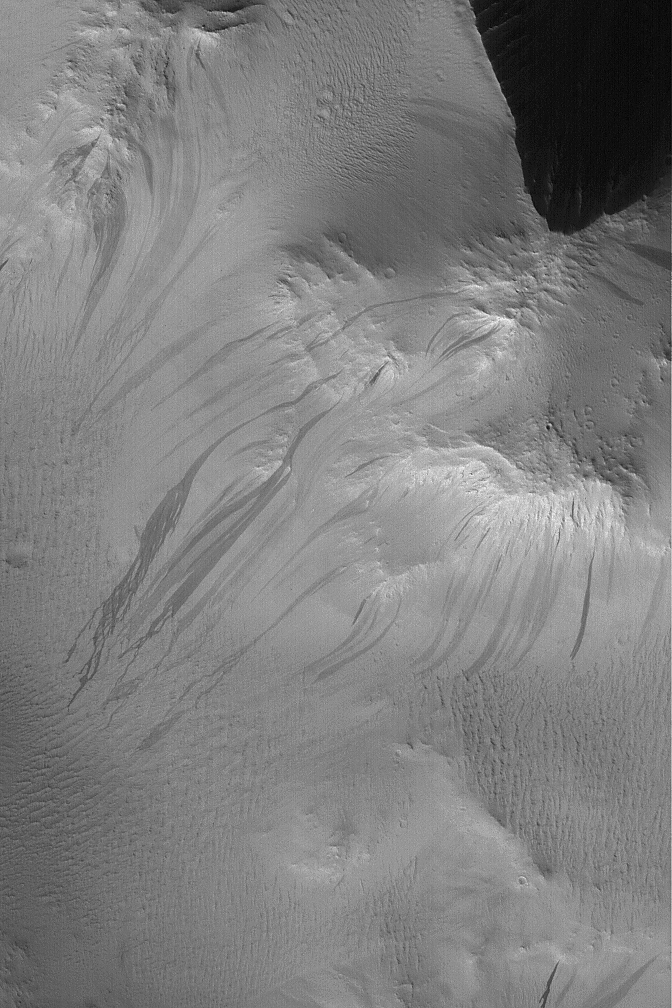

Lycus Sulci Slope Streaks

21 May 2004
This Mars Global Surveyor (MGS) Mars Orbiter Camera (MOC) image shows dark slope streaks coming off of rugged hills in the Lycus Sulci region, north of the Olympus Mons volcano. These slopes are mantled with fine, bright dust. From time to time, the dust will avalanche down a slope, forming a slope streak. The behavior of this dry, granular material can be somewhat fluid-like. New slope streaks can form at any time and, for an area the size of that shown here, may form at a rate of one per Mars year (687 Earth days). Naturally, some scientists have suggested that water plays a role in forming these streaks, but, in general, Mars is drier than the driest deserts on Earth and these streaks are contemporary features that occur in the dustiest regions of the planet. The image is located near 29.8°N, 133.4°W, and covers an area about 3 km (1.9 mi) across. The picture is illuminated by sunlight from the lower left.

Credit: NASA/JPL/Malin Space Science Systems